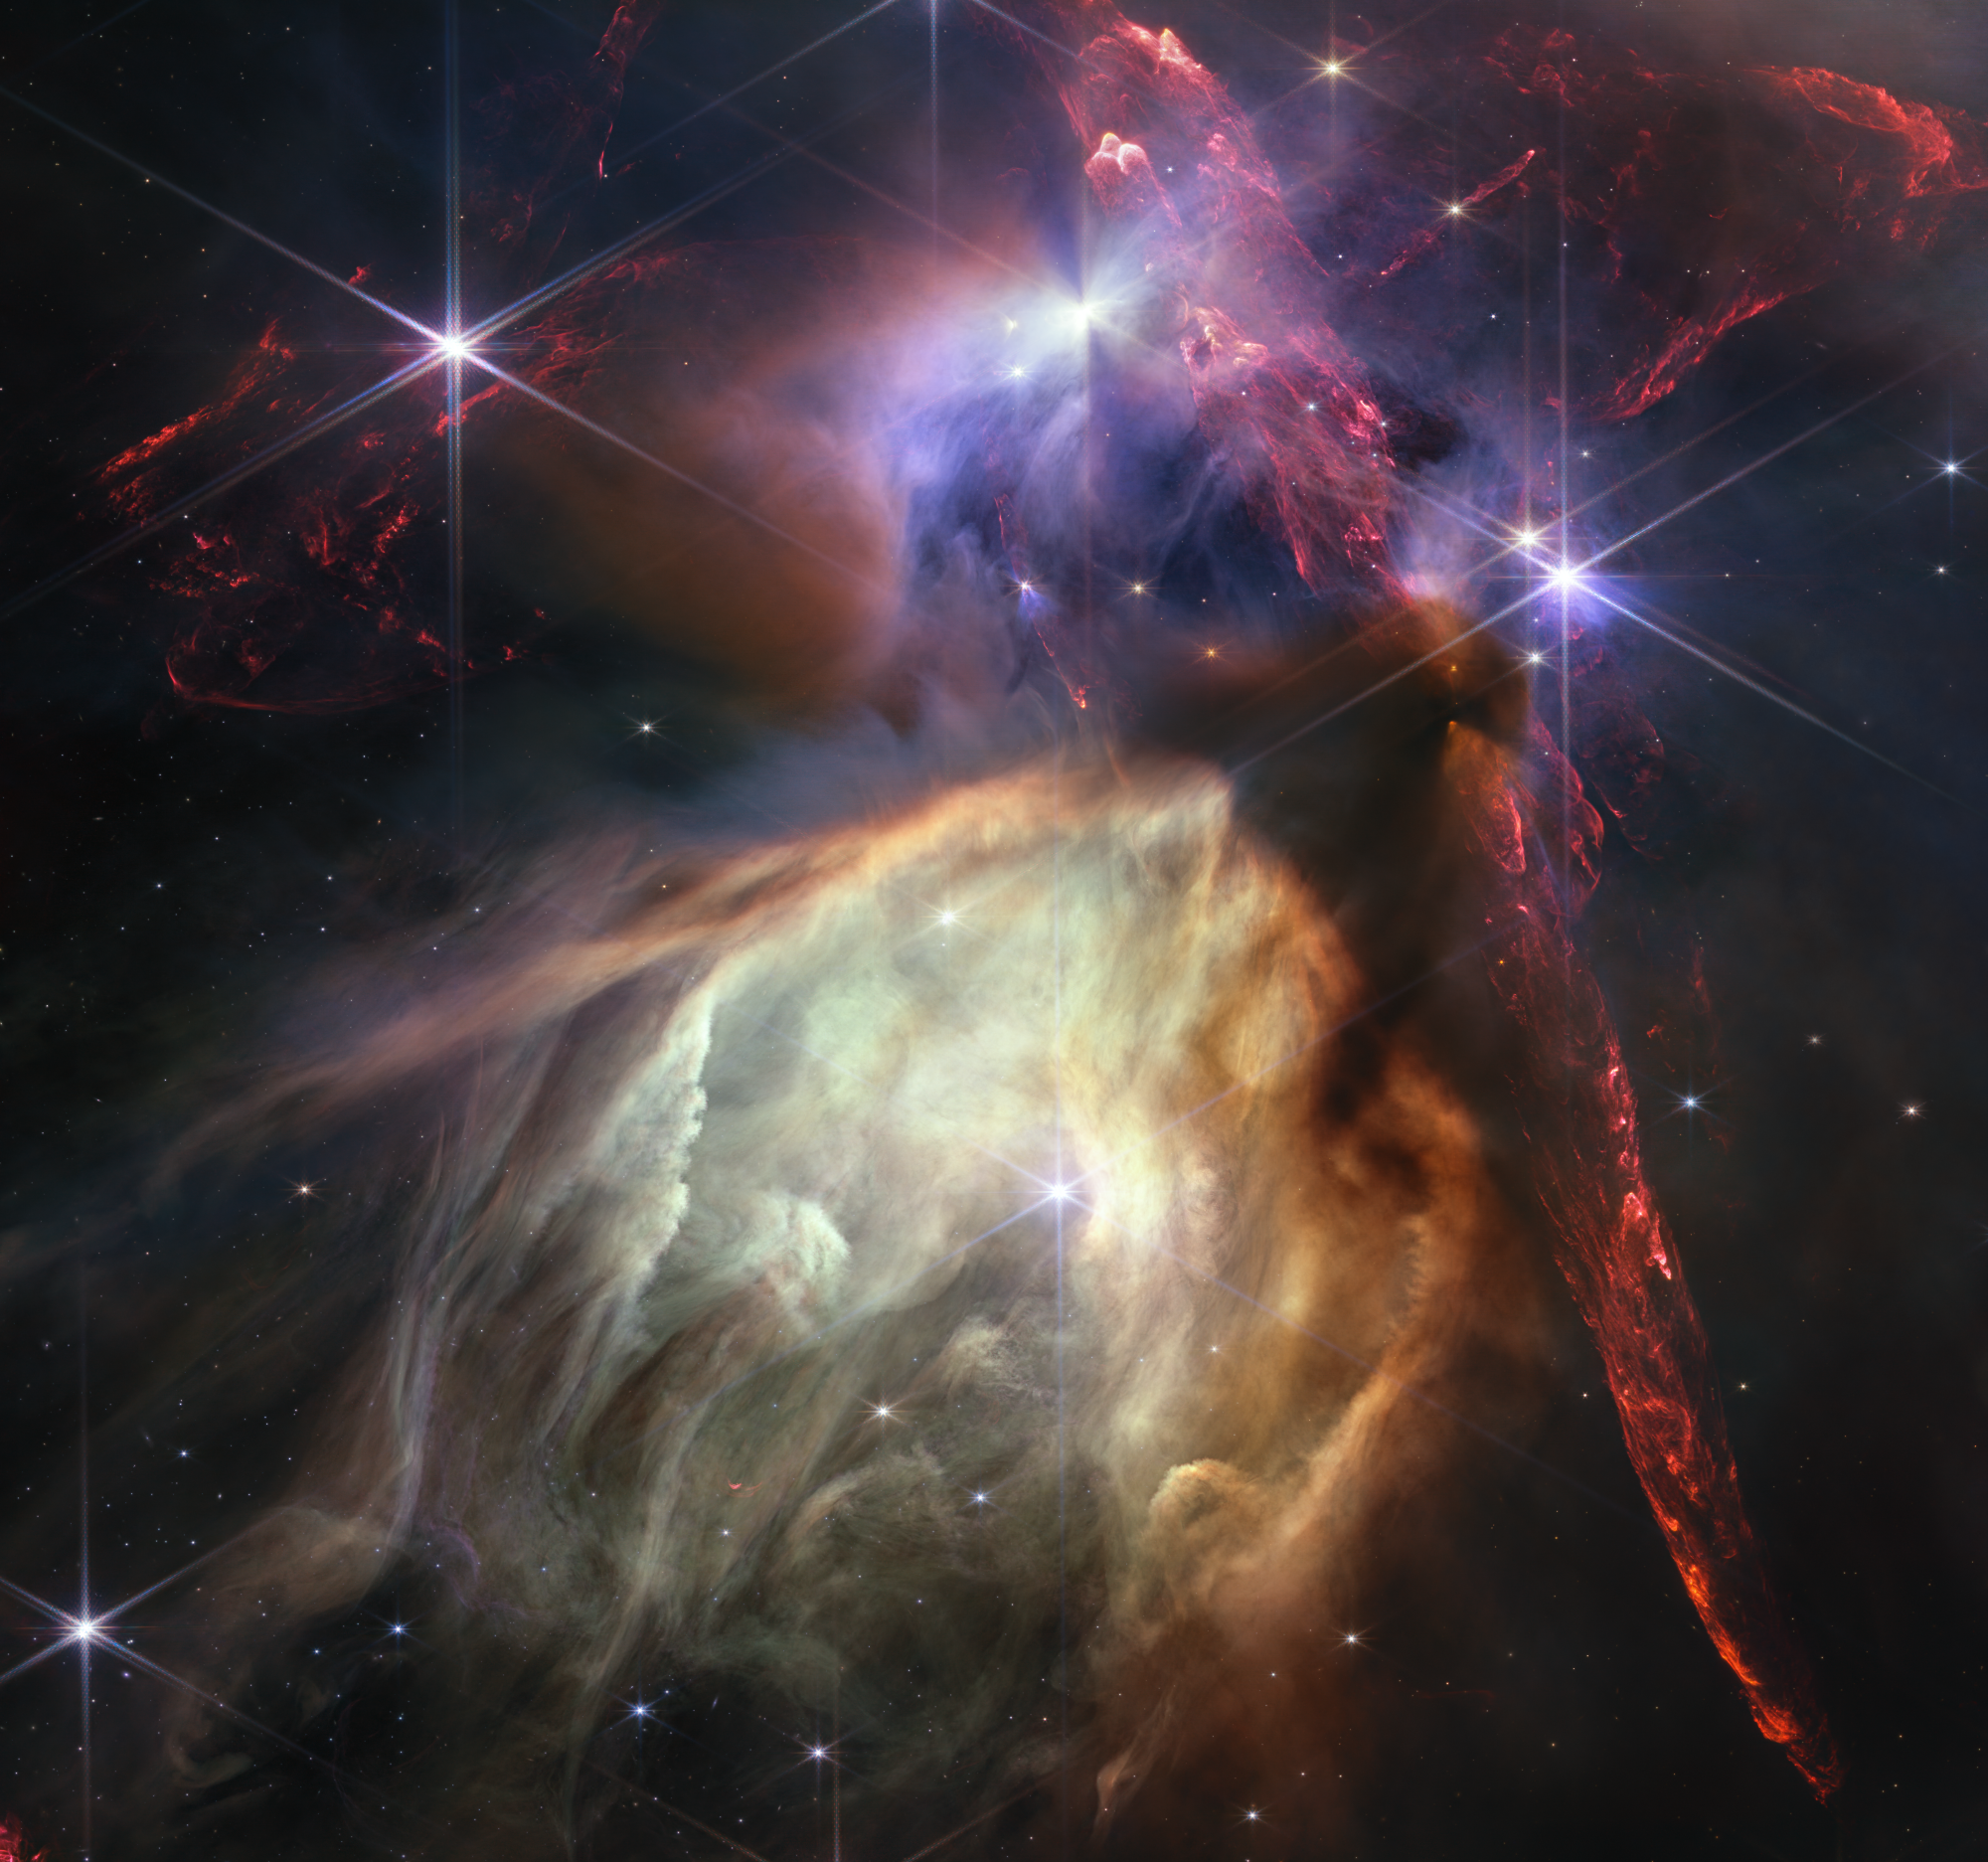

Rho Ophiuchi (NIRCam Image)

The first anniversary image from NASA’s James Webb Space Telescope displays star birth like it’s never been seen before, full of detailed, impressionistic texture. The subject is the Rho Ophiuchi cloud complex, the closest star-forming region to Earth. It is a relatively small, quiet stellar nursery, but you’d never know it from Webb’s chaotic close-up. Jets bursting from young stars crisscross the image, impacting the surrounding interstellar gas and lighting up molecular hydrogen, shown in red. Some stars display the telltale shadow of a circumstellar disk, the makings of future planetary systems.

The young stars at the center of many of these disks are similar in mass to the Sun, or smaller. The heftiest in this image is the star S1, which appears amid a glowing cave it is carving out with its stellar winds in the lower half of the image. The lighter-colored gas surrounding S1 consists of polycyclic aromatic hydrocarbons, a family of carbon-based molecules that are among the most common compounds found in space.

Credit: Image: NASA, ESA, CSA, STScI, Klaus Pontoppidan (STScI); Image Processing: Alyssa Pagan (STScI)